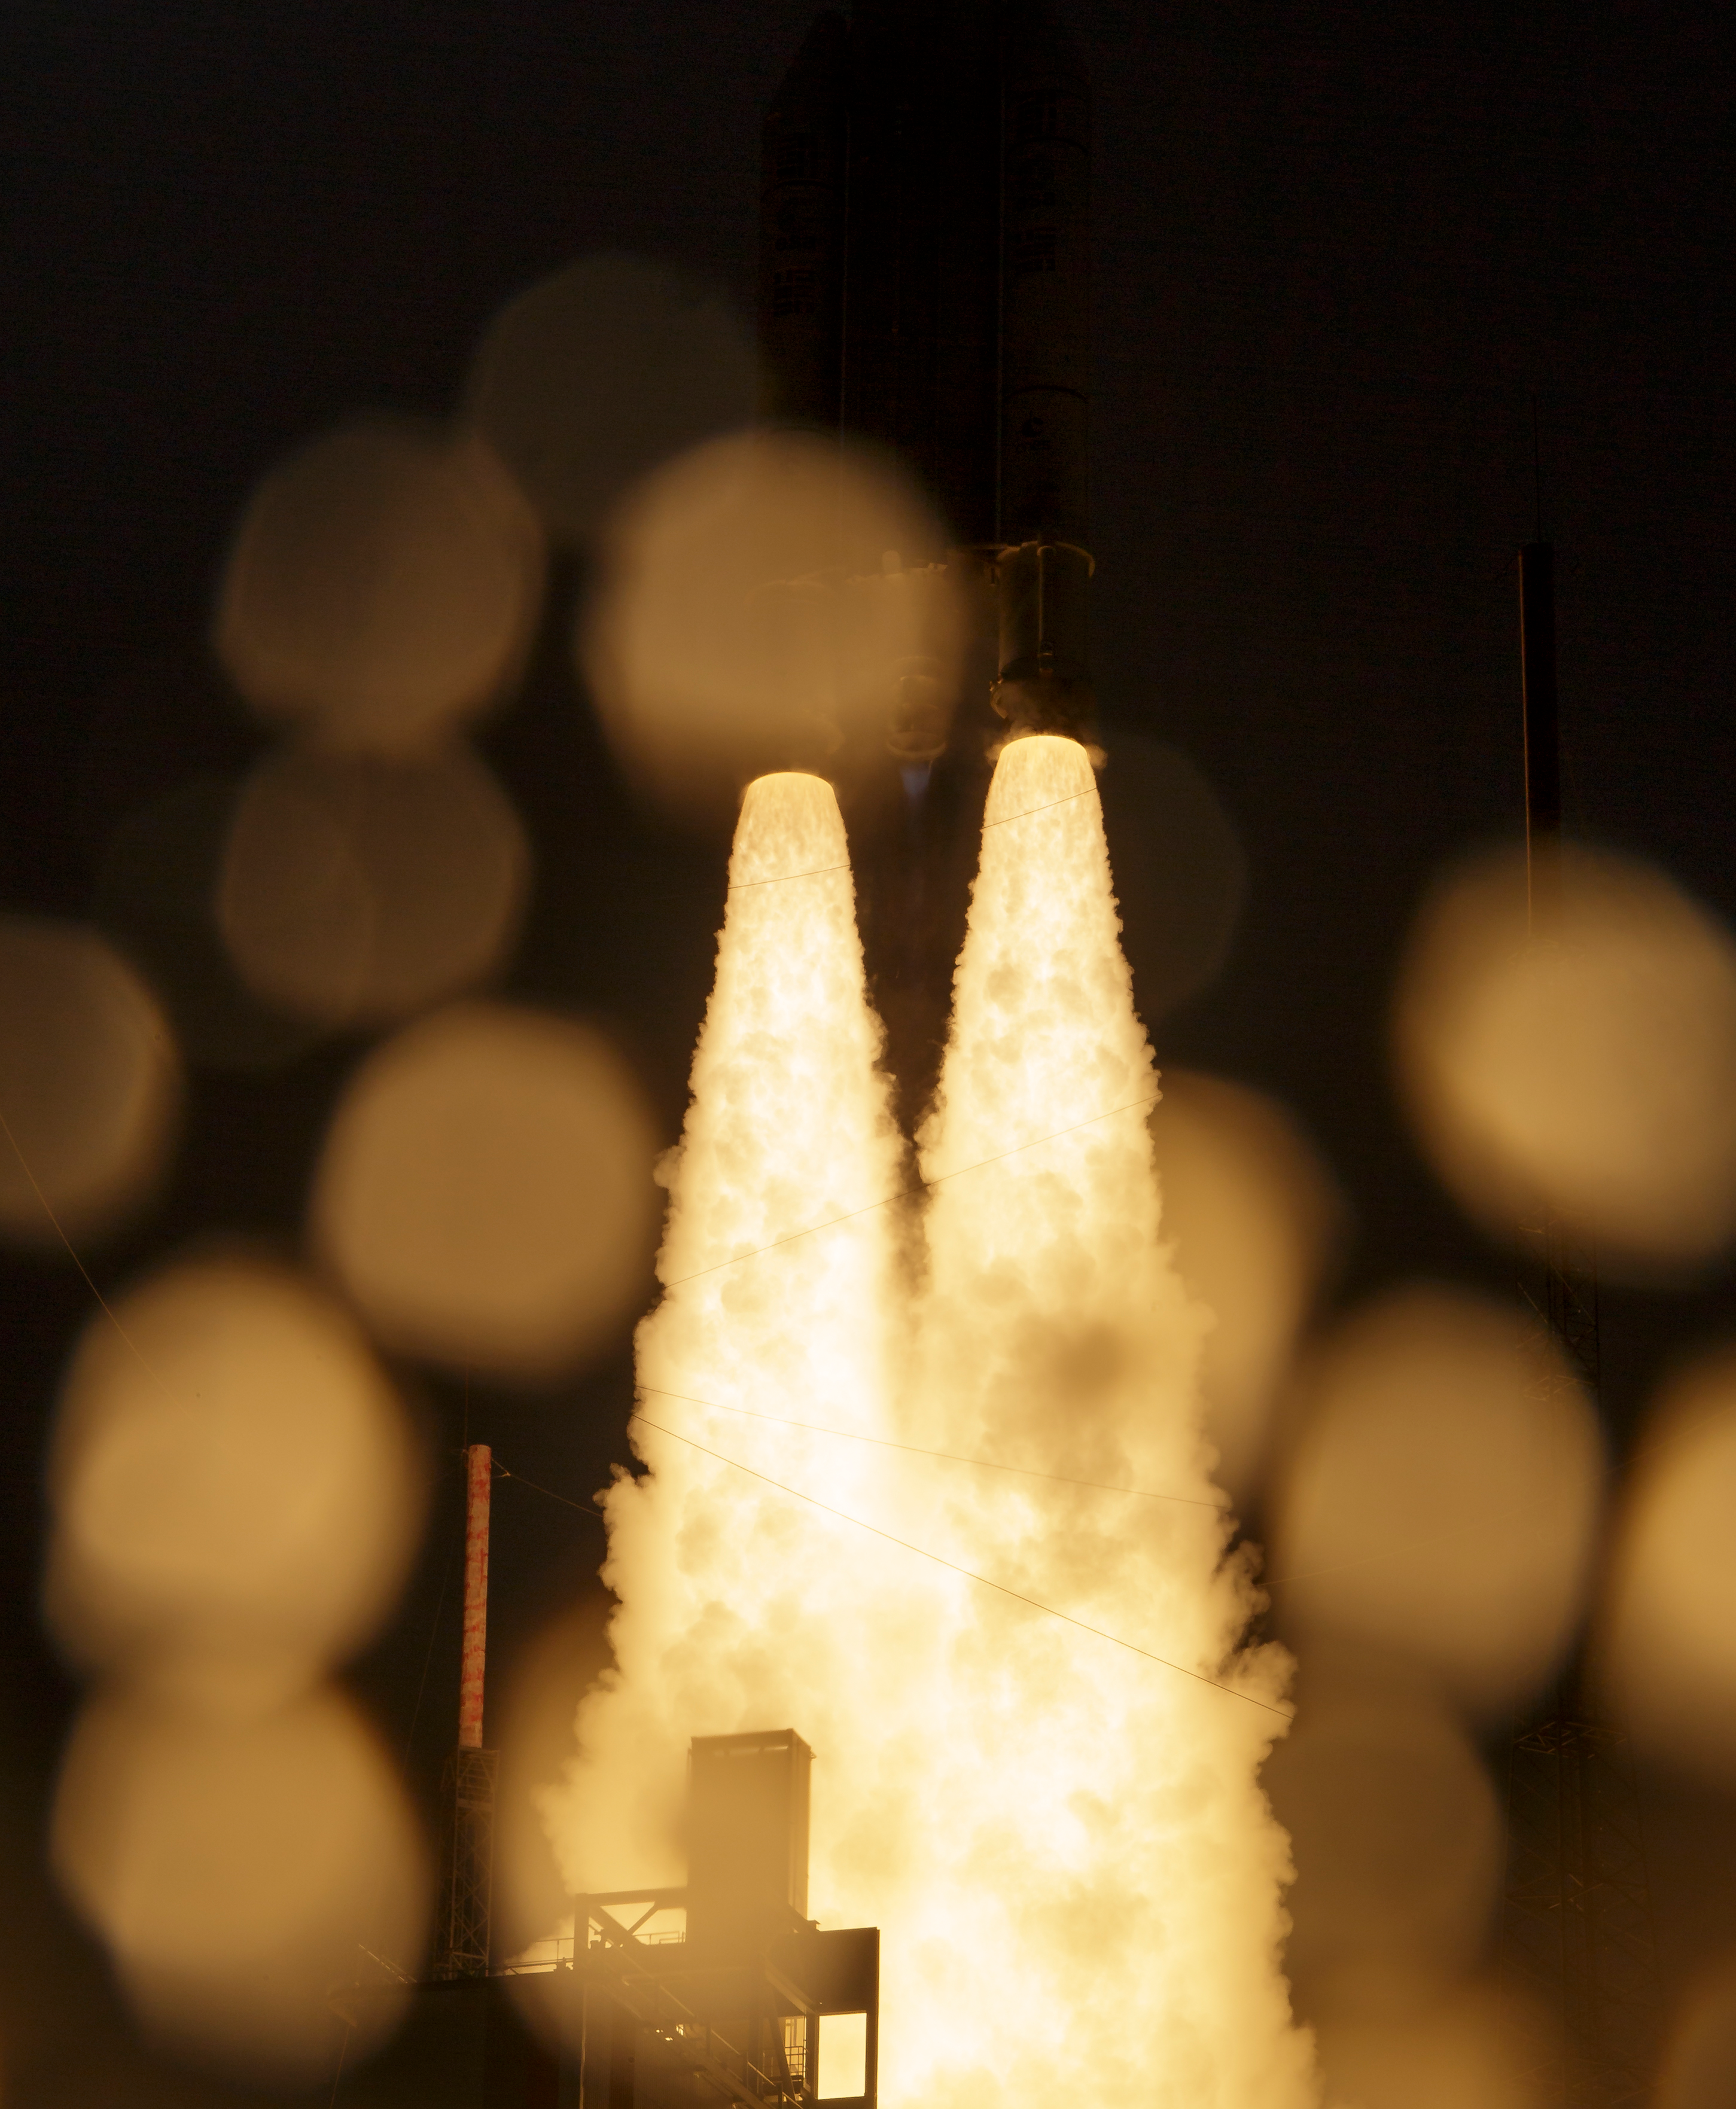

James Webb Space Telescope Launch

Arianespace's Ariane 5 rocket launches with NASA’s James Webb Space Telescope onboard, Saturday, Dec. 25, 2021, from the ELA-3 Launch Zone of Europe’s Spaceport at the Guiana Space Centre in Kourou, French Guiana. The James Webb Space Telescope (sometimes called JWST or Webb) is a large infrared telescope with a 21.3 foot (6.5 meter) primary mirror. The observatory will study every phase of cosmic history—from within our solar system to the most distant observable galaxies in the early universe.

Credit: NASA/Bill Ingalls